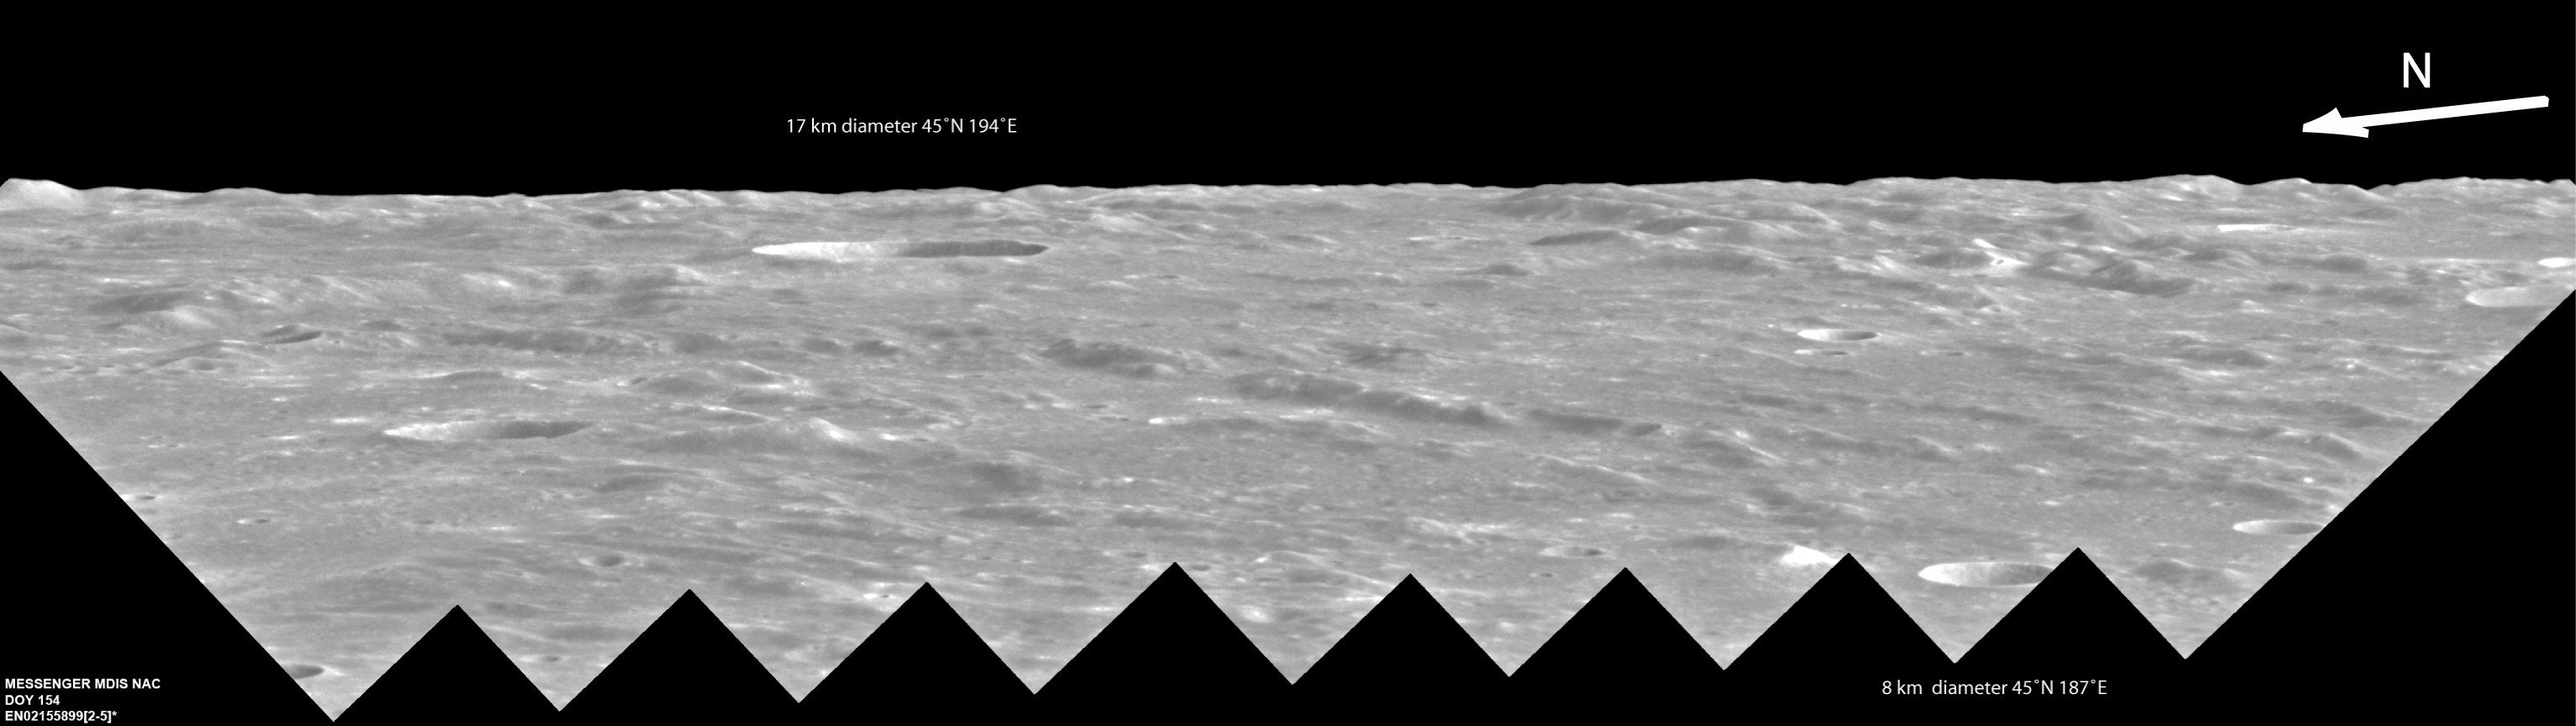

Out on a Limb

Nine different monochrome limb images of Mercury’s surface, taken one after another in a single sequence by MDIS’s Narrow Angle Camera (NAC), were combined to make this mosaic, providing an interesting and beautiful perspective of the surface of Mercury looking toward the horizon. The rough terrain and ridges in this oblique limb view are part of the Van Eyck Formation, which was formed by ejecta from the Caloris basin. Click here to learn more about how this mosaic was made and to see what this area of Mercury looks like from an overhead view.

The MESSENGER spacecraft is the first ever to orbit the planet Mercury, and the spacecraft’s seven scientific instruments and radio science investigation are unraveling the history and evolution of the Solar System’s innermost planet. Visit the Why Mercury? section of this website to learn more about the key science questions that the MESSENGER mission is addressing. During the one-year primary mission, MDIS is scheduled to acquire more than 75,000 images in support of MESSENGER’s science goals.

Date acquired: June 03, 2011
Image Mission Elapsed Time (MET): 215589920-215589952
Image ID: 333374-333382
Instrument: Narrow Angle Camera (NAC) of the Mercury Dual Imaging System (MDIS)
Center Latitude: 46°
Center Longitude: 190° E
Scale: The largest crater in the mosaic is approximately 17 km (10.6 mi.) in diameter.

These images are from MESSENGER, a NASA Discovery mission to conduct the first orbital study of the innermost planet, Mercury. For information regarding the use of images, see the MESSENGER image use policy.

Credit: NASA/Johns Hopkins University Applied Physics Laboratory/Carnegie Institution of Washington